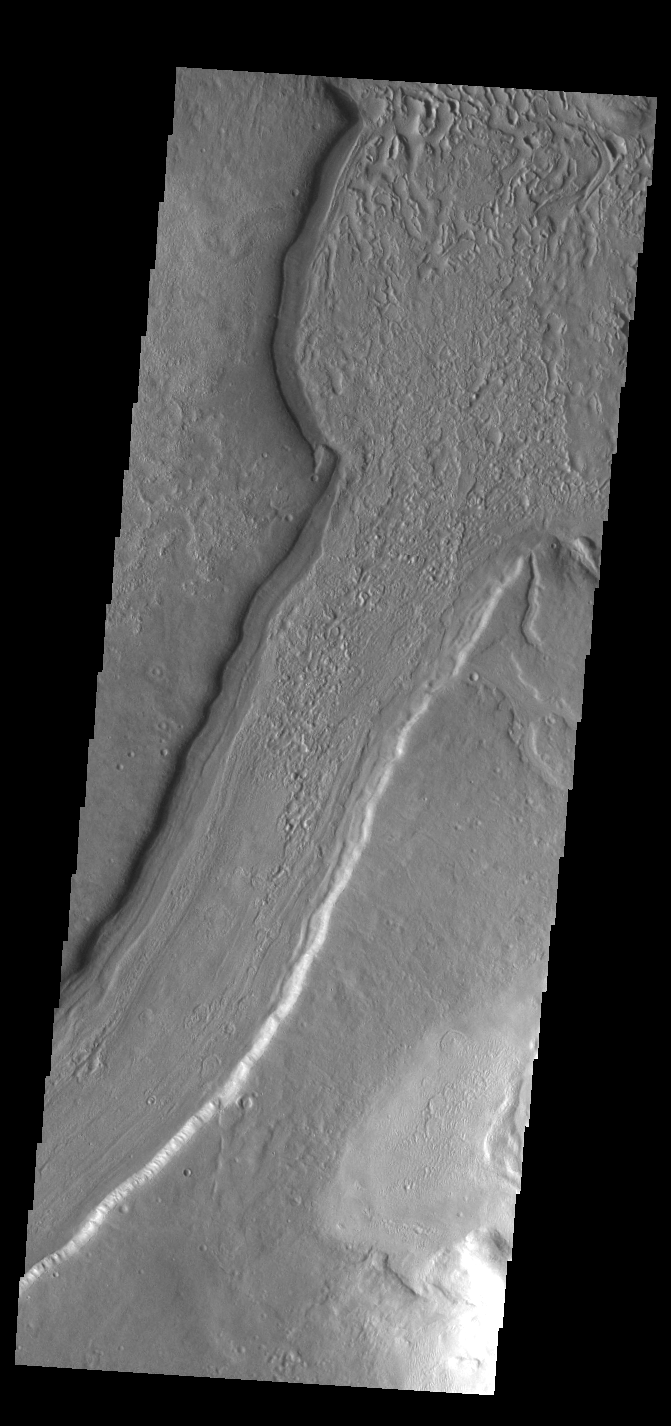

Reull Vallis

This VIS image shows a short section of Reull Vallis. Reull Vallis starts in Promethei Terra and empties into Hellas Plainitia. On the floor of this channel are ridged and grooved materials that seem to deflect around obstacles. These features are proposed to be ice-rich materials similar to glaciers on Earth. Reull Vallis is 1051km (653 miles) long.

Credit: NASA/JPL-Caltech/ASU